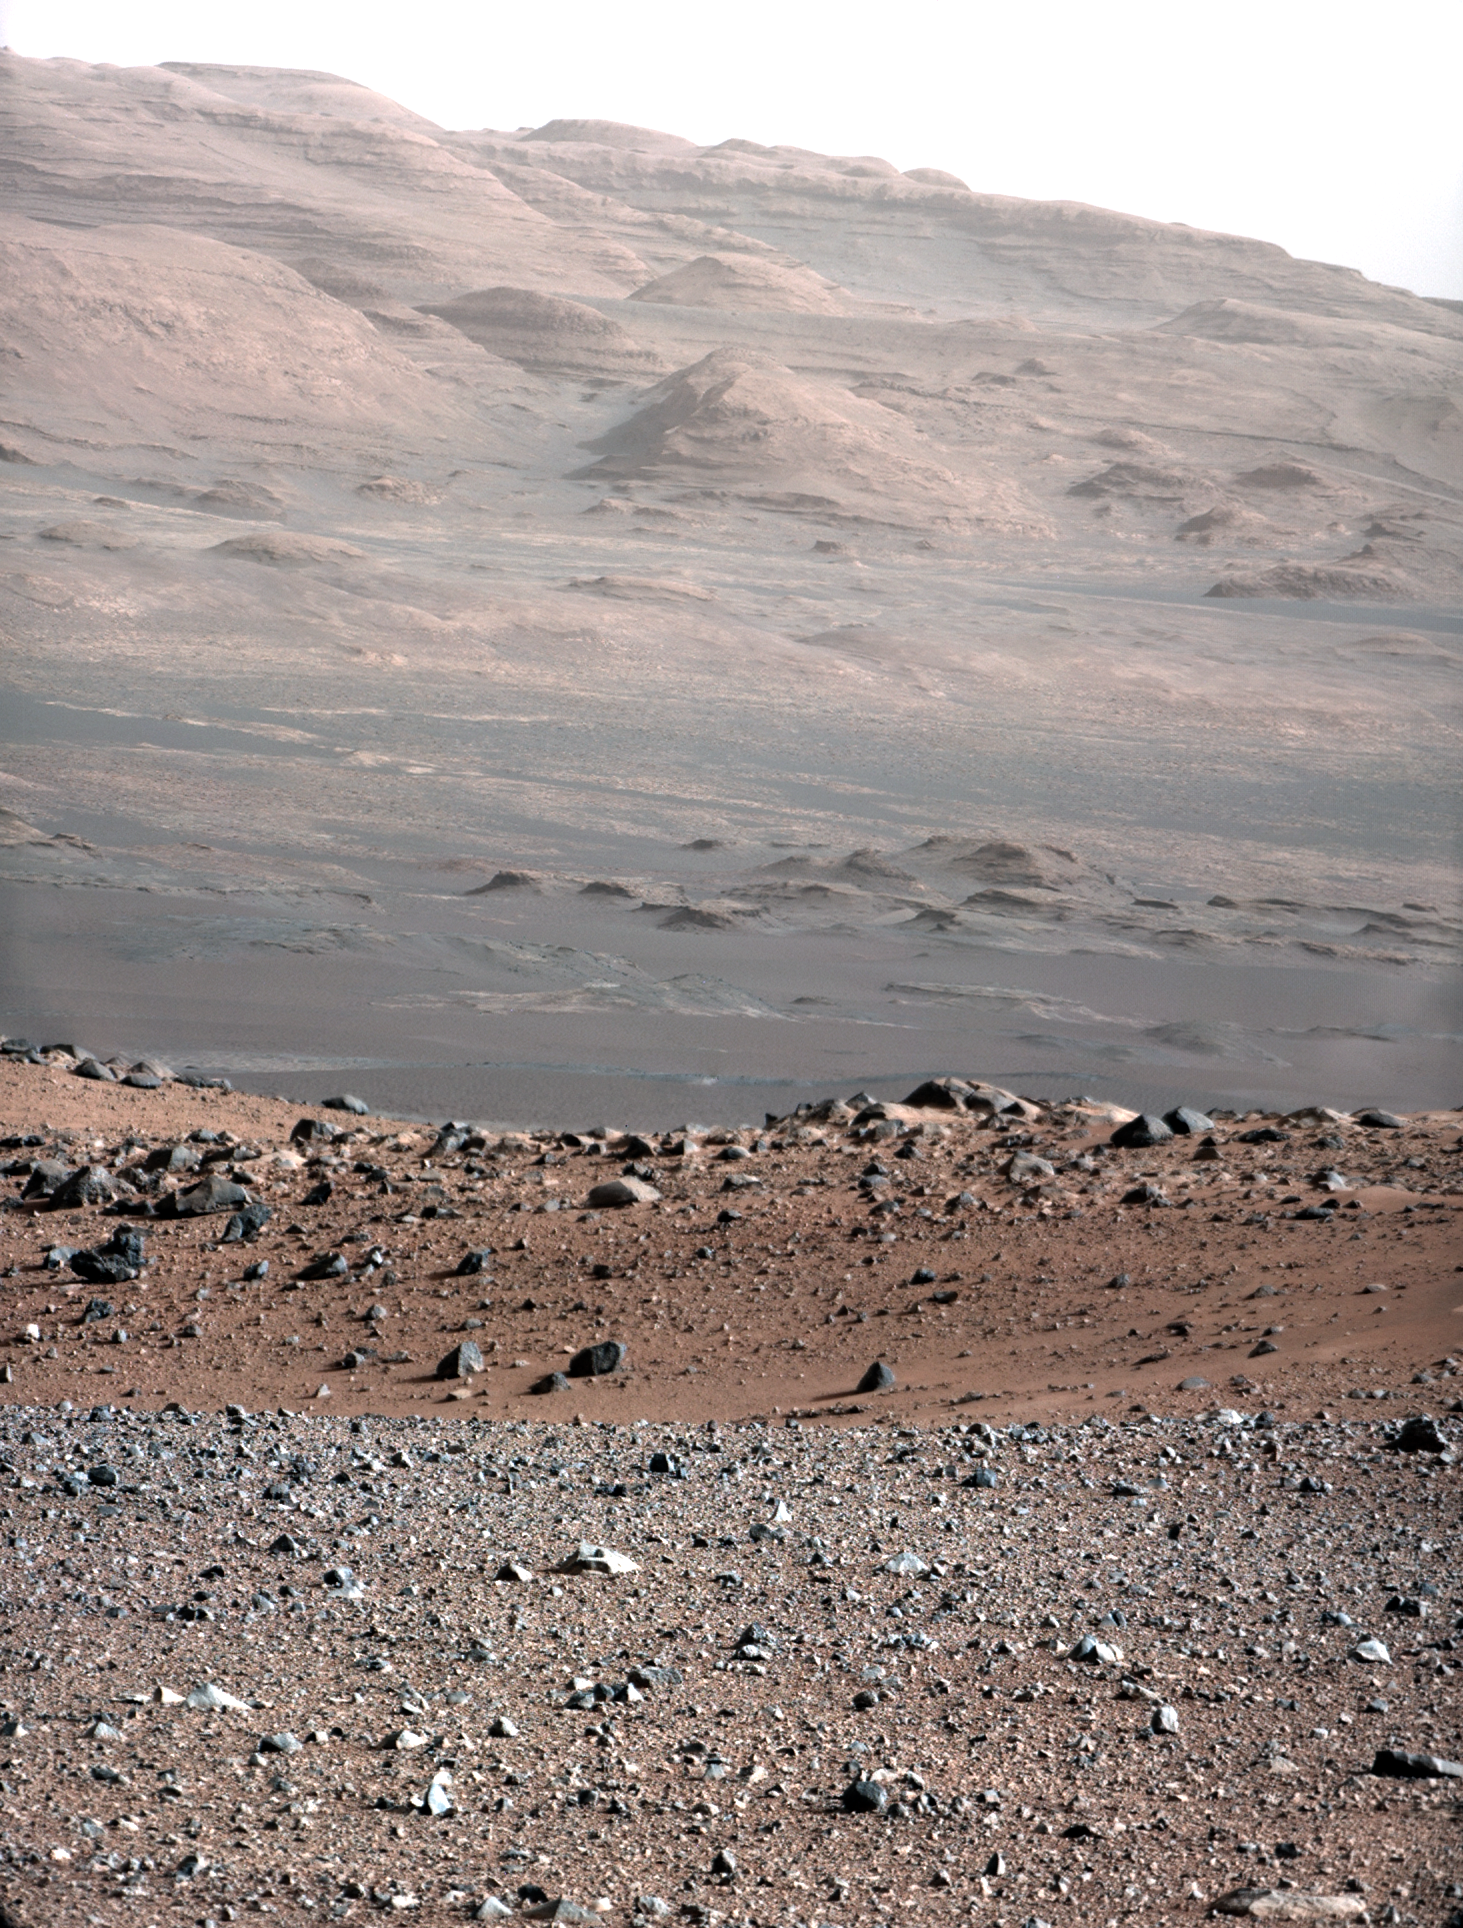

Focusing the 100-millimeter Mastcam

This image is from a test series used to characterize the 100-millimeter Mast Camera on NASA’s Curiosity rover. It was taken on Aug. 23, 2012, and looks south-southwest from the rover’s landing site.

The 100-millimeter Mastcam has three times better resolution than Curiosity’s 34-millimeter Mastcam, though it has a narrower field of view. For comparison, see PIA16103.

The gravelly area around Curiosity’s landing site is visible in the foreground. Farther away, about a third of the way up from the bottom of the image, the terrain falls off into a depression (a swale). Beyond the swale, in the middle of the image, is the boulder-strewn, red-brown rim of a moderately-sized impact crater. Farther off in the distance, there are dark dunes and then the layered rock at the base of Mount Sharp. Some haze obscures the view, but the top ridge, depicted in this image, is 10 miles (16.2 kilometers) away.

Scientists enhanced the color in one version to show the Martian scene under the lighting conditions we have on Earth, which helps in analyzing the terrain. A raw version is also available.

An annotated version of the image indicates the distances to different features. They were calculated using a computer program that analyzes data from the High Resolution Imaging Science Experiment (HiRISE) camera aboard NASA’s Mars Reconnaissance Orbiter.

To see a close-up of the layered buttes of Mount Sharp, see PIA16105.

JPL manages the Mars Science Laboratory/Curiosity for NASA’s Science Mission Directorate in Washington. The rover was designed, developed and assembled at JPL, a division of the California Institute of Technology in Pasadena.

Credit: NASA/JPL-Caltech/MSSS